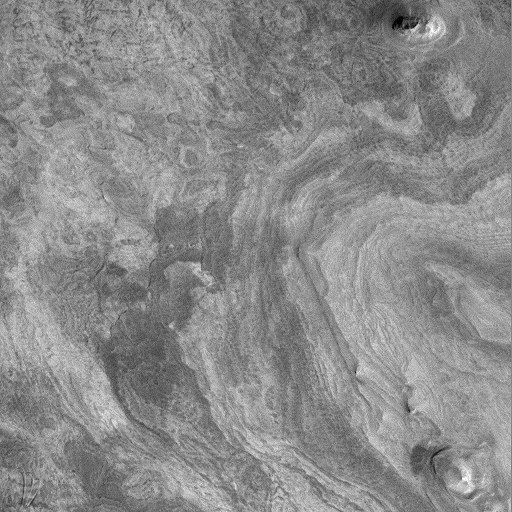

Western Candor Chasma – Layers Exposed near the Middle

One of the most striking discoveries of the Mars Global Surveyor mission has been the identification of thousands of meters/feet of layers within the wall rock of the enormous martian canyon system, Valles Marineris.

Valles Marineris was first observed in 1972 by the Mariner 9 spacecraft, from which the troughs get their name: Valles–valleys, Marineris–Mariner.

Some hints of layering in both the canyon walls and within some deposits on the canyon floors were seen in Mariner 9 and Viking orbiter images from the 1970s. The Mars Orbiter Camera on board Mars Global Surveyor has been examining these layers at much higher resolution than was available previously.

MOC images led to the realization that there are layers in the walls that go down to great depths. An example of the wall rock layers can be seen in MOC image 8403, shown above (C).

MOC images also reveal amazing layered outcrops on the floors of some of the Valles Marineris canyons. Particularly noteworthy is MOC image 23304 (D, above), which shows extensive, horizontally-bedded layers exposed in buttes and mesas on the floor of western Candor Chasma. These layered rocks might be the same material as is exposed in the chasm walls (as in 8403–C, above), or they might be rocks that formed by deposition (from water, wind, and/or volcanism) long after Candor Chasma opened up.

In addition to layered materials in the walls and on the floors of the Valles Marineris system, MOC images are helping to refine our classification of geologic features that occur within the canyons. For example, MOC image 25205 (E, above), shows the southern tip of a massive, tongue-shaped massif (a mountainous ridge) that was previously identified as a layered deposit. However, this MOC image does not show layering. The material has been sculpted by wind and mass-wasting–downslope movement of debris–but no obvious layers were exposed by these processes.

Valles Marineris a fascinating region on Mars that holds much potential to reveal information about the early history and evolution of the red planet. The MOC Science Team is continuing to examine the wealth of new data and planning for new Valles Marineris targets once the Mapping Phase of the Mars Global Surveyor mission commences in March 1999.

Layers exposed near the middle of western Candor Chasma. MOC image 23304 subframe shown at 10.7 meters (35 feet) per pixel. Two layered buttes (upper right and lower right) and a layered or stepped mesa (center right) are shown. The image covers an area approximately 5.5 by 5.5 kilometers (3.4 x 3.4 miles). North is approximately up, illumination is from the lower right. Image 23304 was obtained during Mars Global Surveyor’s 233rd orbit at 9:23 a.m. (PDT) on April 11, 1998.

Malin Space Science Systems and the California Institute of Technology built the MOC using spare hardware from the Mars Observer mission. MSSS operates the camera from its facilities in San Diego, CA. The Jet Propulsion Laboratory’s Mars Surveyor Operations Project operates the Mars Global Surveyor spacecraft with its industrial partner, Lockheed Martin Astronautics, from facilities in Pasadena, CA and Denver, CO.

Credit: NASA/JPL/Malin Space Science Systems